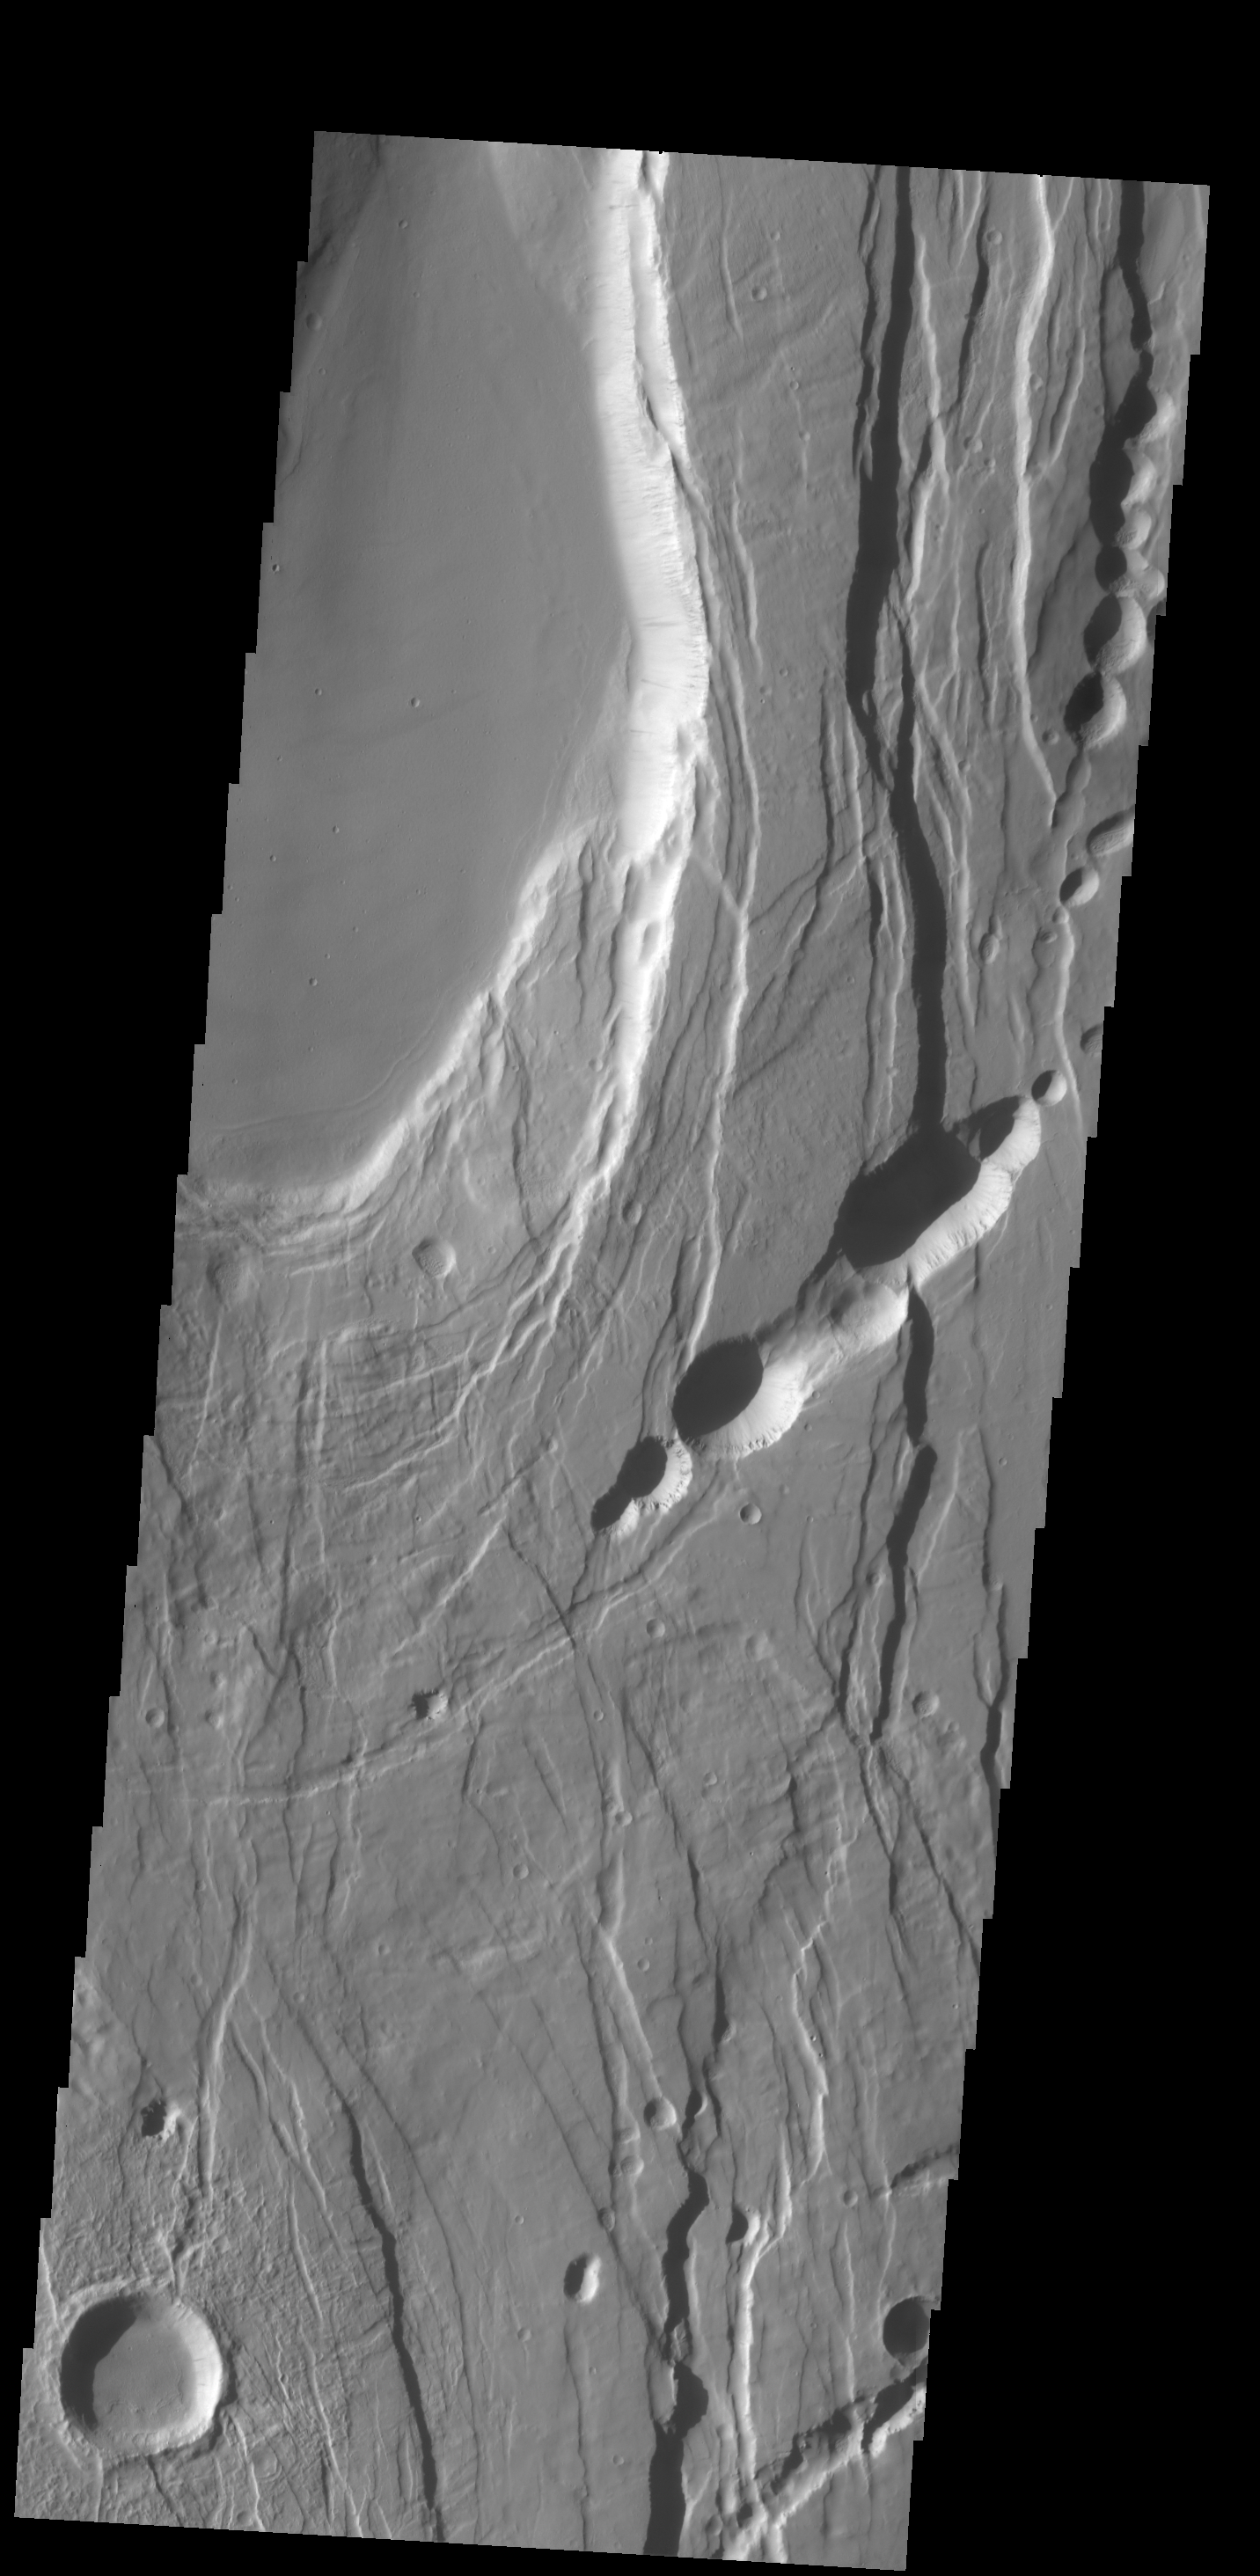

Ceraunius Fossae

This complexly faulted region is part of Ceraunius Fossae, located south of Alba Mons.

Credit: NASA/JPL-Caltech/ASU